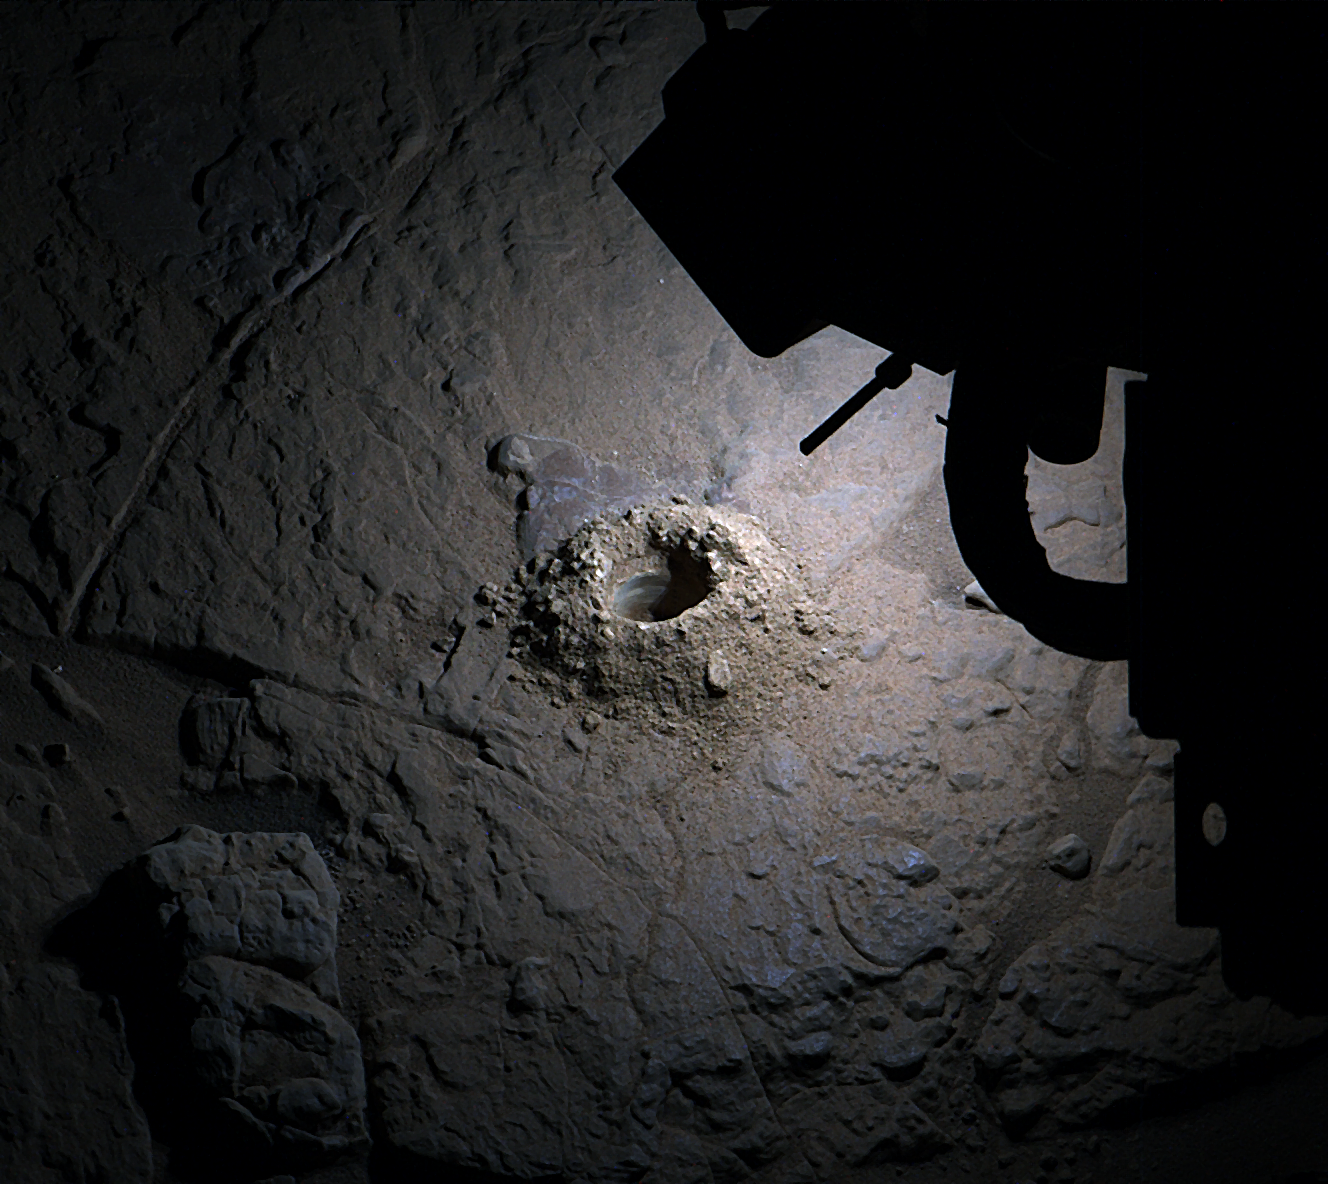

Curiosity Lights Up ‘Nevado Sajama’ at Night

NASA’s Curiosity Mars rover used LED lights on the end of its robotic arm to create this rare nighttime view of the Red Planet’s surface on Dec. 6, 2025, the 4,740th Martian day, or sol, of the rover’s mission. The LED lights are part of the Mars Hand Lens Imager, or MAHLI, a camera on the end of Curiosity’s robotic arm. The image was captured by the Mast Camera, or Mastcam, on the rover’s mast, or “head.” On occasion, scientists have used MAHLI’s LED lights to illuminate areas deep in shadow during the day, such as the insides of drill holes and the inlet tubes leading to instruments in the rover’s belly. Much earlier in the mission, the Curiosity team used these LEDs at night to look for layering or other features in drill hole walls that would help them understand a rock’s composition. Since the mission changed its drilling method, the drill holes have come out too rough and dusty to see any such details. After drilling a rock target nicknamed “Nevado Sajama” on Nov. 13, 2025 (Sol 4,718), the team noticed the drill hole walls were smooth enough to try looking for layers and decided to try illuminating the drill hole at night. This drill hole was made during Curiosity’s exploration of a region full of geologic formations called boxwork, which crisscross the surface for miles and look like giant spiderwebs when viewed from space. Curiosity was built by NASA’s Jet Propulsion Laboratory, which is managed by Caltech in Pasadena, California. JPL leads the mission on behalf of NASA’s Science Mission Directorate in Washington as part of NASA’s Mars Exploration Program portfolio. Malin Space Science Systems in San Diego built and operates both Mastcam and MAHLI.

Credit: NASA/JPL-Caltech/MSSS